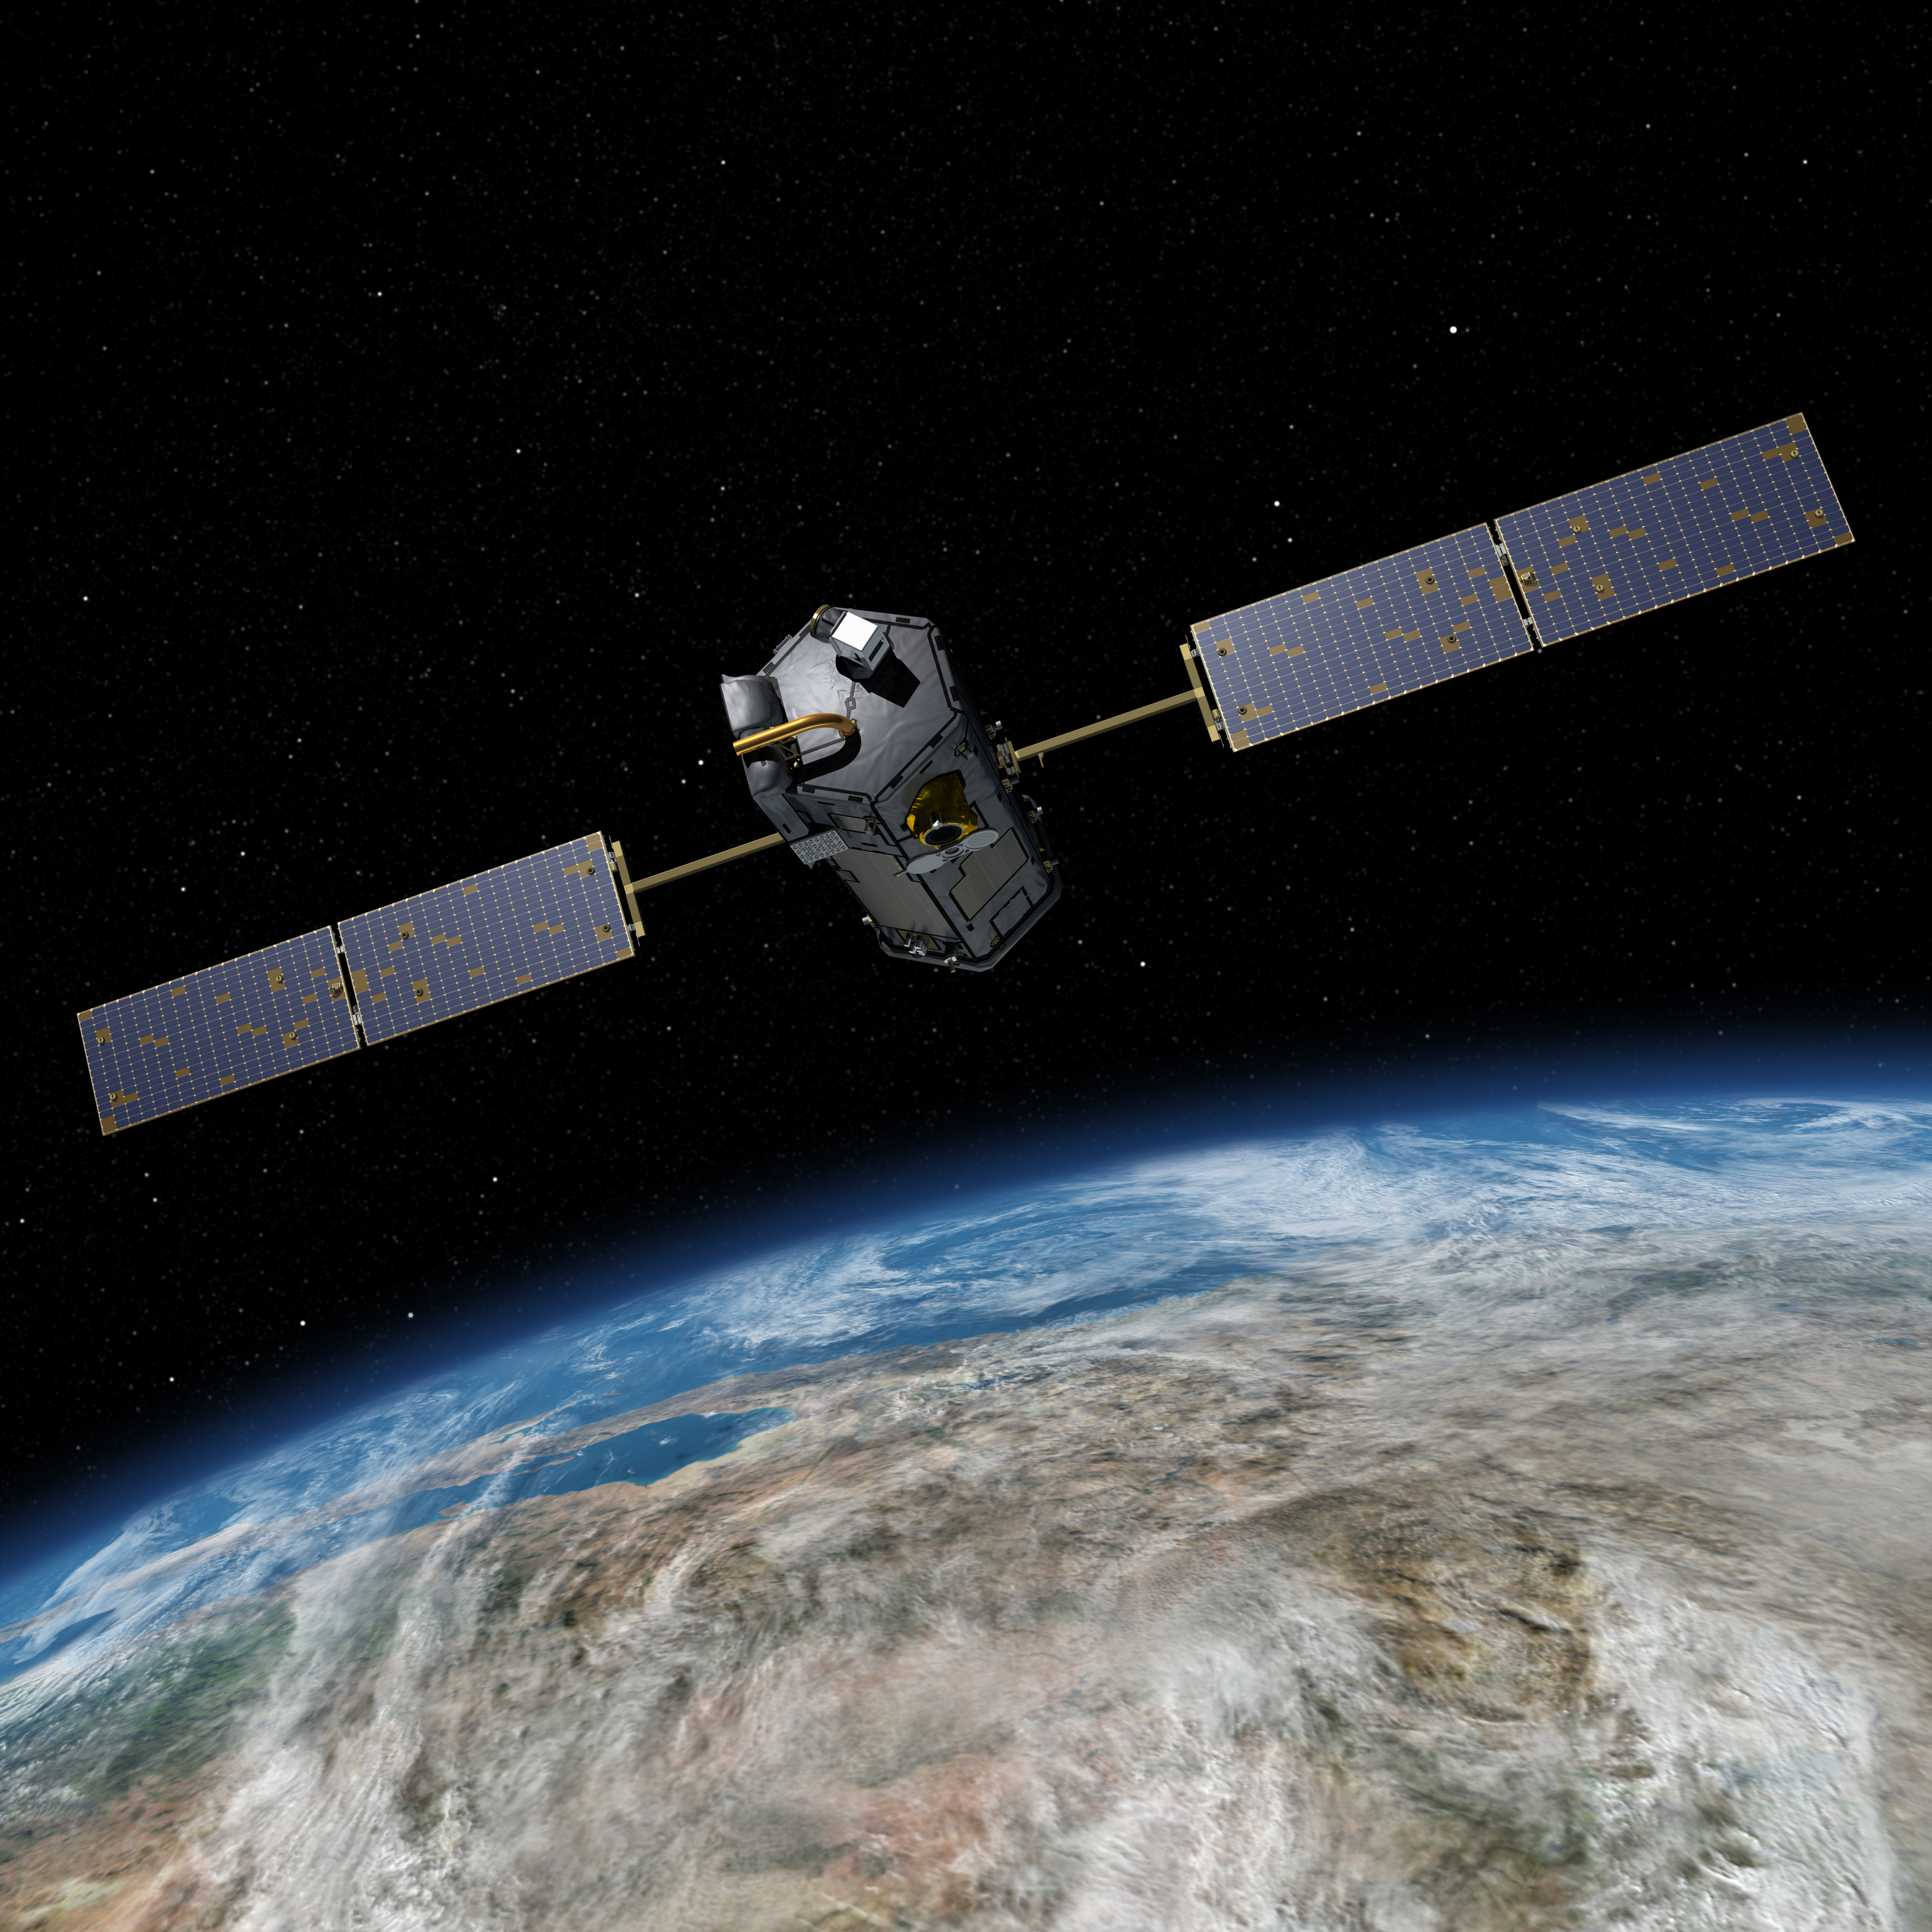

NASA’s Orbiting Carbon Observatory (OCO)-2 (Artist Concept)

This most recent artist’s rendering shows NASA’s Orbiting Carbon Observatory (OCO)-2, one of five new NASA Earth science missions set to launch in 2014, and one of three managed by JPL. With atmospheric carbon dioxide now at its highest concentration in recorded history, the need to make precise, global, space-based measurements of this key greenhouse gas has never been more urgent. As carbon dioxide levels have increased, so too have uncertainties about them — we don’t yet have a clear picture of how these emissions are partitioned between Earth’s ocean, land and atmosphere, or how Earth’s forests, plants and ocean will respond to increasing levels of carbon dioxide in the future. OCO-2 will address these critical questions to help us better assess the health of our warming planet.

OCO-2 is managed by JPL for NASA’s Science Mission Directorate, Washington. Orbital Sciences Corporation, Dulles, Va., built the spacecraft and provides mission operations under JPL’s leadership. The California Institute of Technology in Pasadena manages JPL for NASA.

Credit: NASA/JPL-Caltech